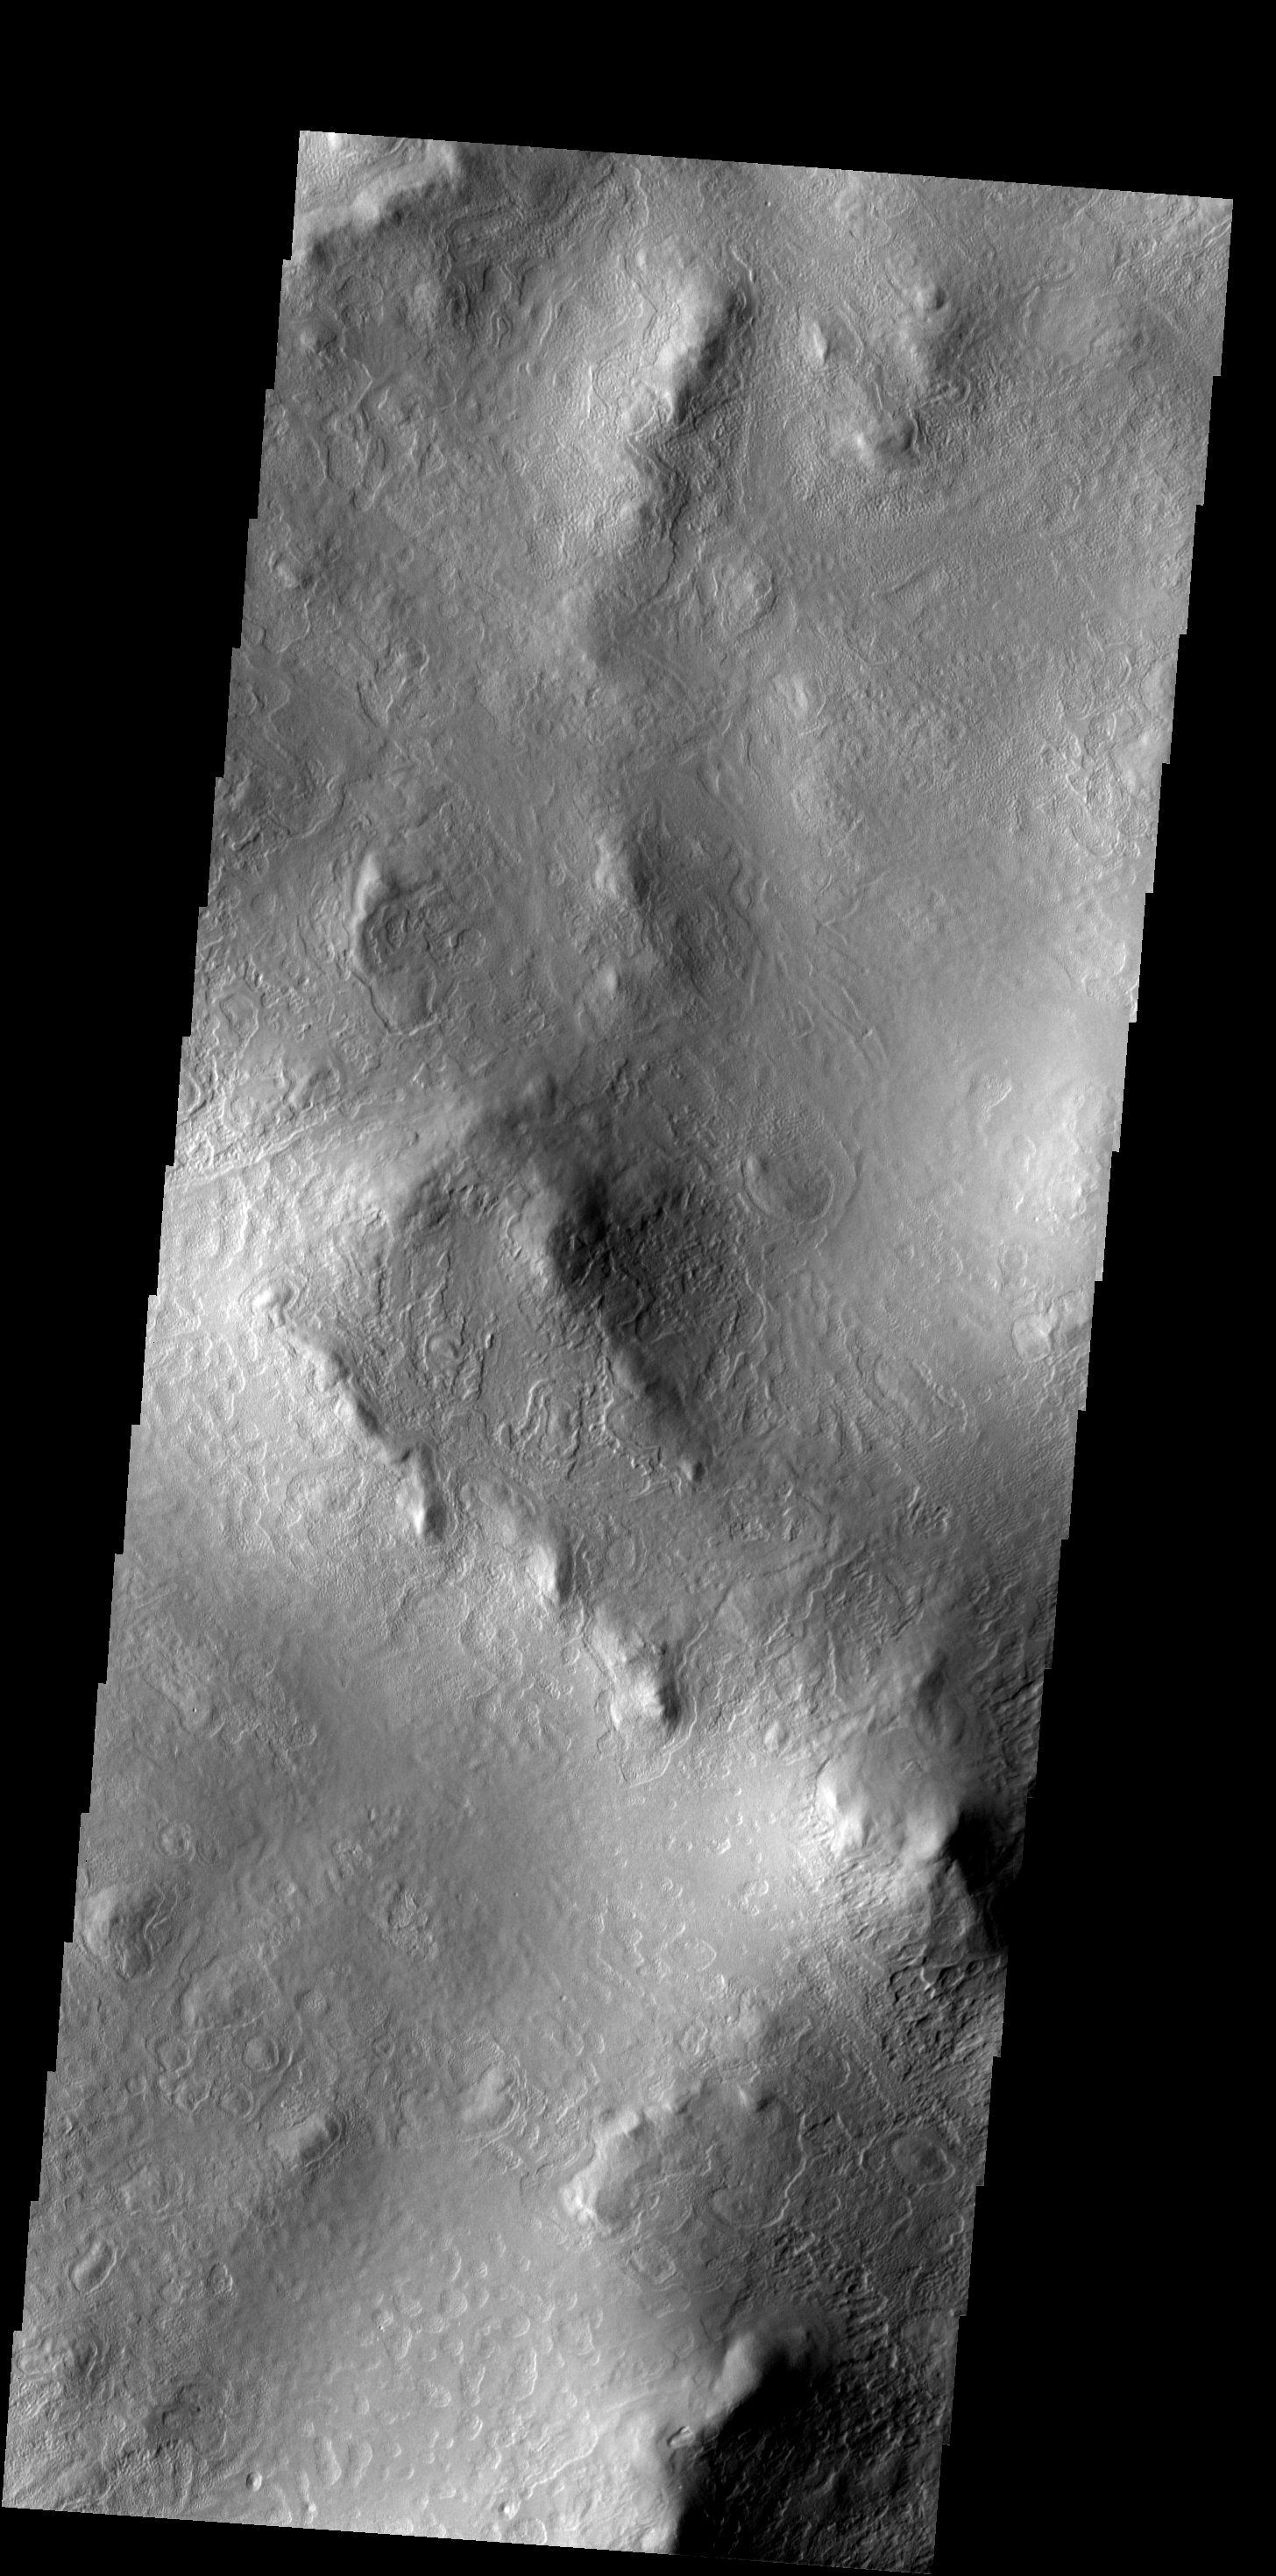

Surface Texture

This interesting surface texture covers the ejecta of Mie Crater.

Image information: VIS instrument. Latitude 48.7N, Longitude 138.2E. 19 meter/pixel resolution.

Please see the THEMIS Data Citation Note for details on crediting THEMIS images.

Note: this THEMIS visual image has not been radiometrically nor geometrically calibrated for this preliminary release. An empirical correction has been performed to remove instrumental effects. A linear shift has been applied in the cross-track and down-track direction to approximate spacecraft and planetary motion. Fully calibrated and geometrically projected images will be released through the Planetary Data System in accordance with Project policies at a later time.

NASA’s Jet Propulsion Laboratory manages the 2001 Mars Odyssey mission for NASA’s Office of Space Science, Washington, D.C. The Thermal Emission Imaging System (THEMIS) was developed by Arizona State University, Tempe, in collaboration with Raytheon Santa Barbara Remote Sensing. The THEMIS investigation is led by Dr. Philip Christensen at Arizona State University. Lockheed Martin Astronautics, Denver, is the prime contractor for the Odyssey project, and developed and built the orbiter. Mission operations are conducted jointly from Lockheed Martin and from JPL, a division of the California Institute of Technology in Pasadena.

Credit: NASA/JPL/ASU